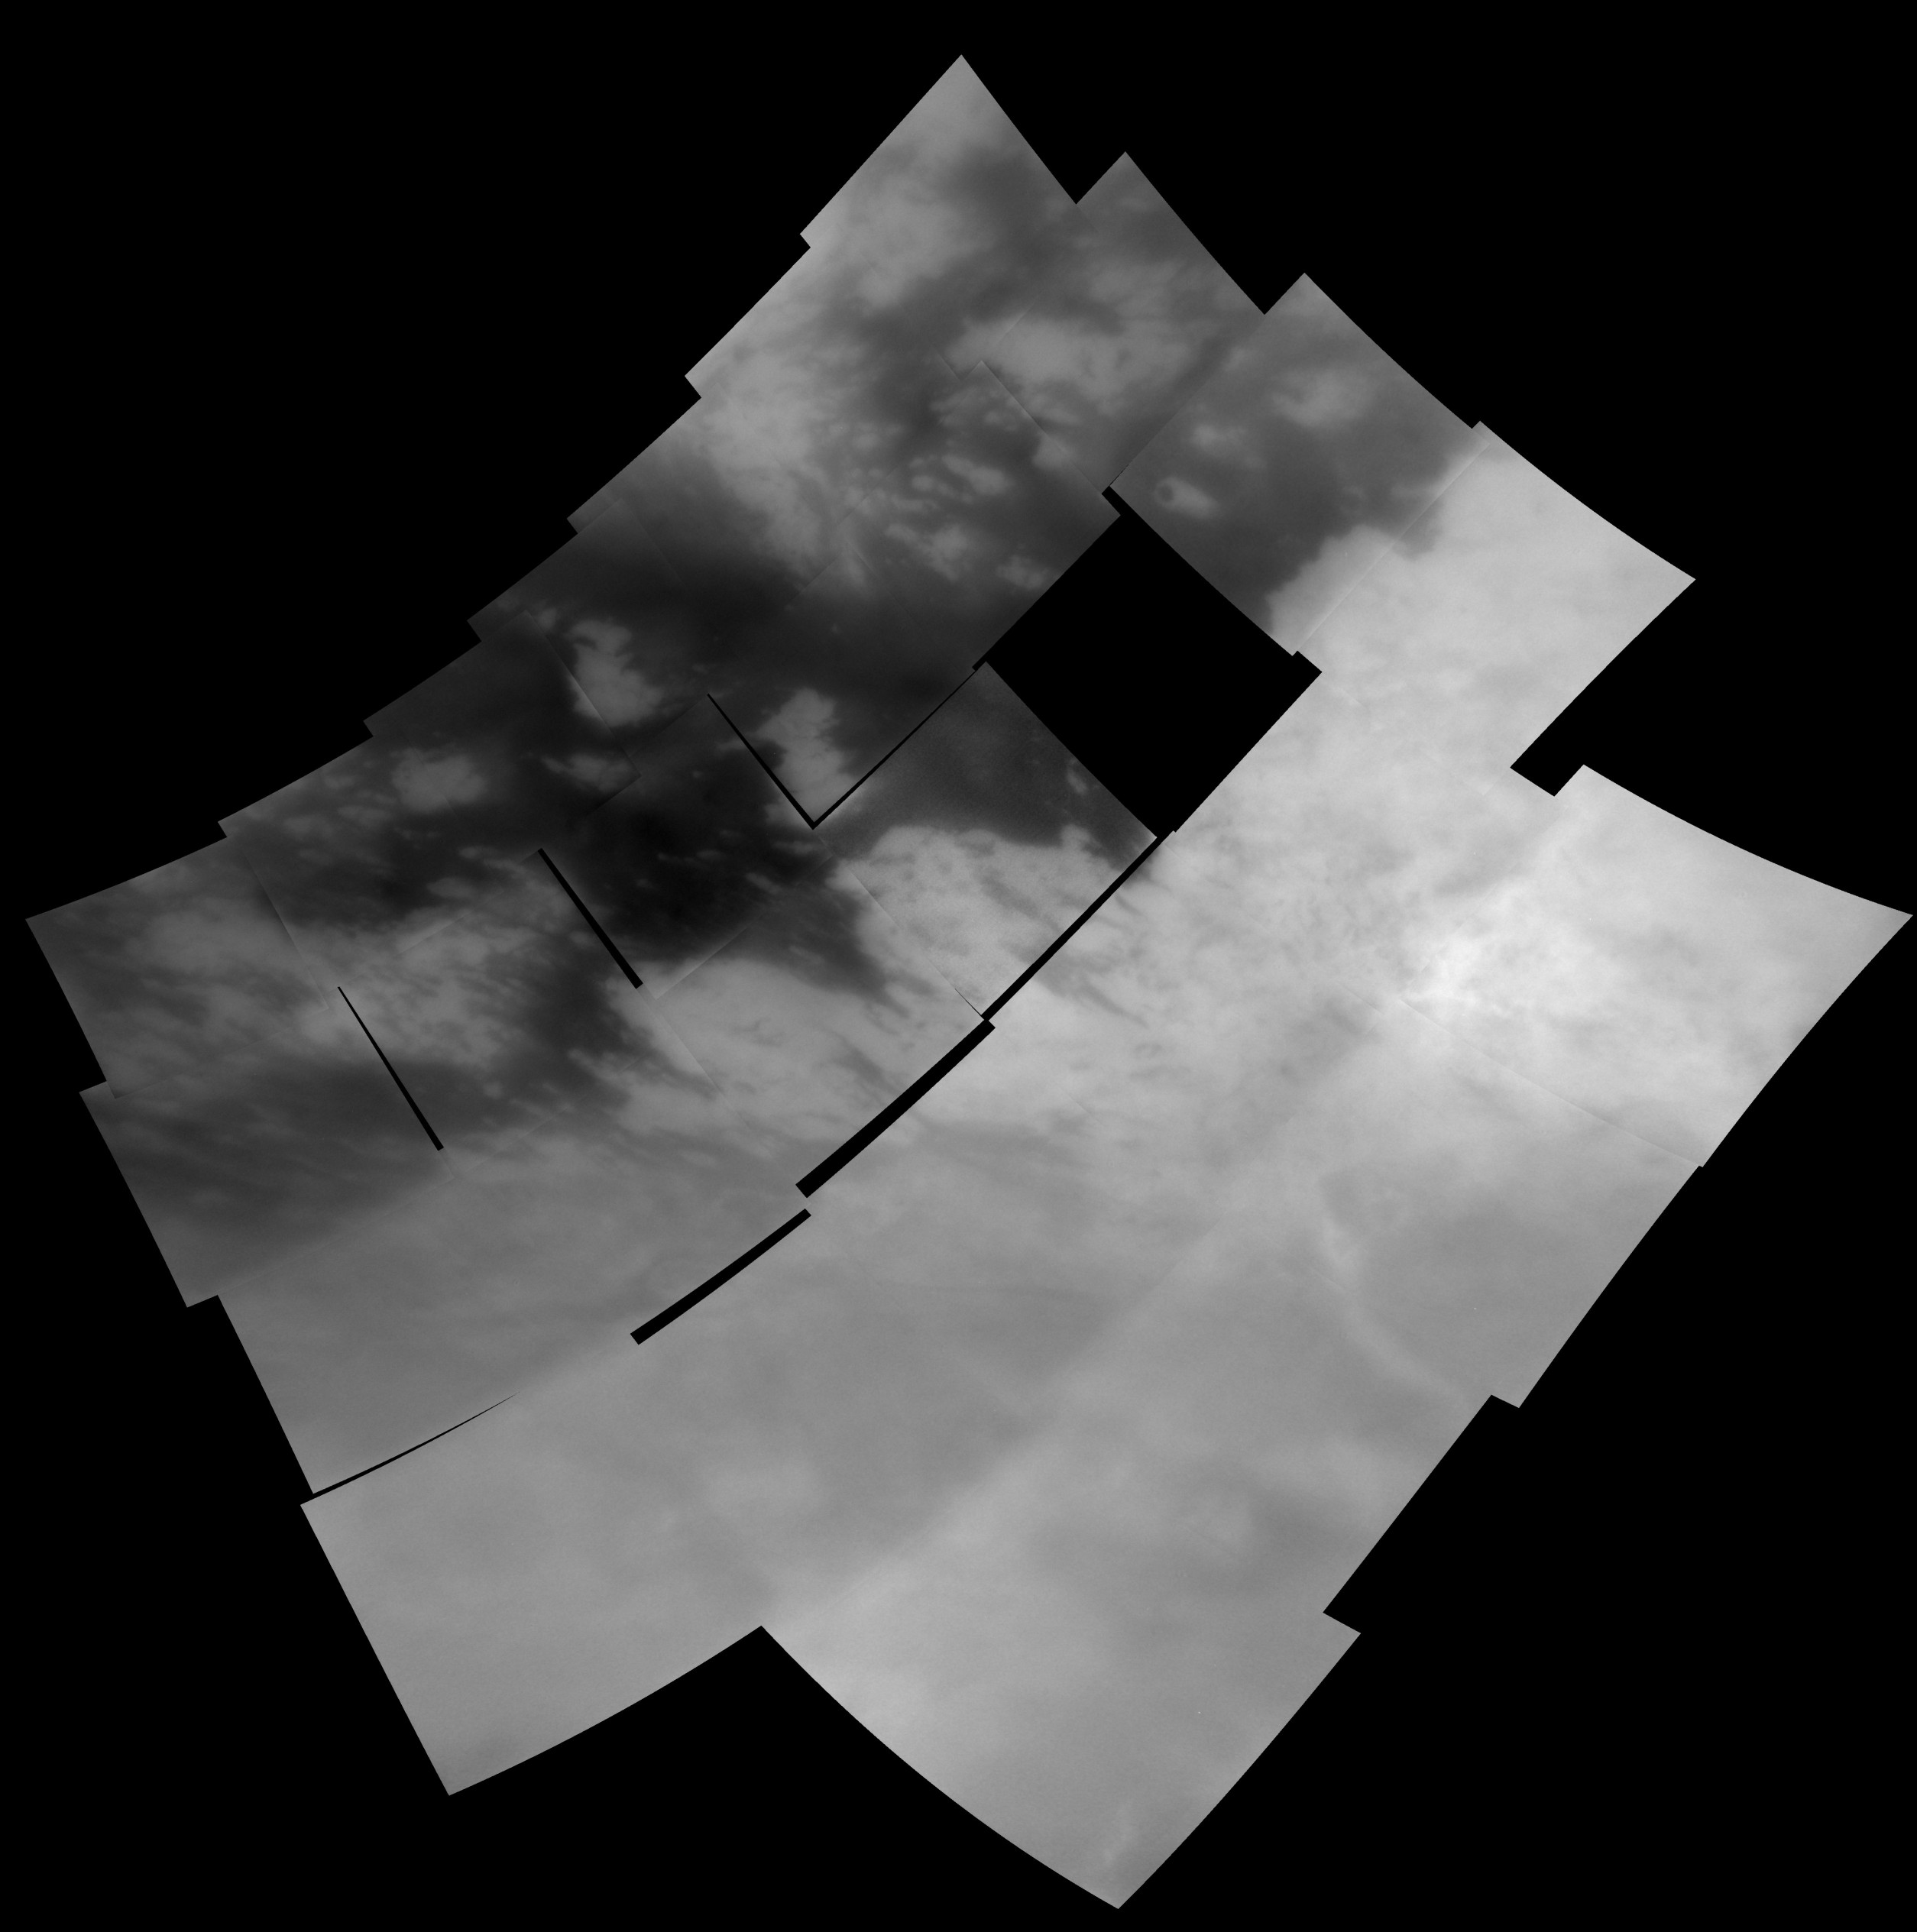

Titan Mosaic: October 2004

This mosaic of 28 images shows the regional coverage taken during Cassini’s first encounter with Titan on Oct. 26, 2004.

Cutting through the middle of the image is a sharp boundary between the bright region known as Xanadu Regio on the right and dark terrain to the left. Several smaller bright features, between 30 and 200 kilometers (20 to 125 miles) across are seen within the dark terrain. These intriguing features are a focus of further research and observations for Cassini scientists. One clue to their origin and history is the presence of bright “trails” within the dark material on the eastern sides of the bright spots.

A mottled texture is seen within Xanadu, including dark, crisscrossing lines, suggestive of tectonic activity. No definitive craters have been found in these images, though several bright rings or circular features are seen in the dark terrain. However, without topographic shading, their identification as impact structures can not be confirmed.

The images in this mosaic have been processed to enhance surface features and sharpen boundaries. All images were taken at a special filter centered in the near-infrared at 938 nanometers that provides the camera’s best view of surface features.

The images making up this mosaic were taken with the Cassini spacecraft narrow angle camera at distances ranging from 100,400 to 71,000 kilometers (62,400 to 44,100 miles) and have pixel scales ranging from 1.2 to 0.8 kilometers (0.75 to 0.5miles). This mosaic is scaled to 800 meters (2,625 feet) per pixel and is centered at 20 degrees south latitude, 157.5 degrees west longitude on Titan. Black areas on this mosaic represent areas where images were not taken during this sequence or were not returned from Cassini.

The Cassini-Huygens mission is a cooperative project of NASA, the European Space Agency and the Italian Space Agency. The Jet Propulsion Laboratory, a division of the California Institute of Technology in Pasadena, manages the mission for NASA’s Science Mission Directorate, Washington, D.C. The Cassini orbiter and its two onboard cameras were designed, developed and assembled at JPL. The imaging team is based at the Space Science Institute, Boulder, Colo.

Credit: NASA/JPL/Space Science Institute